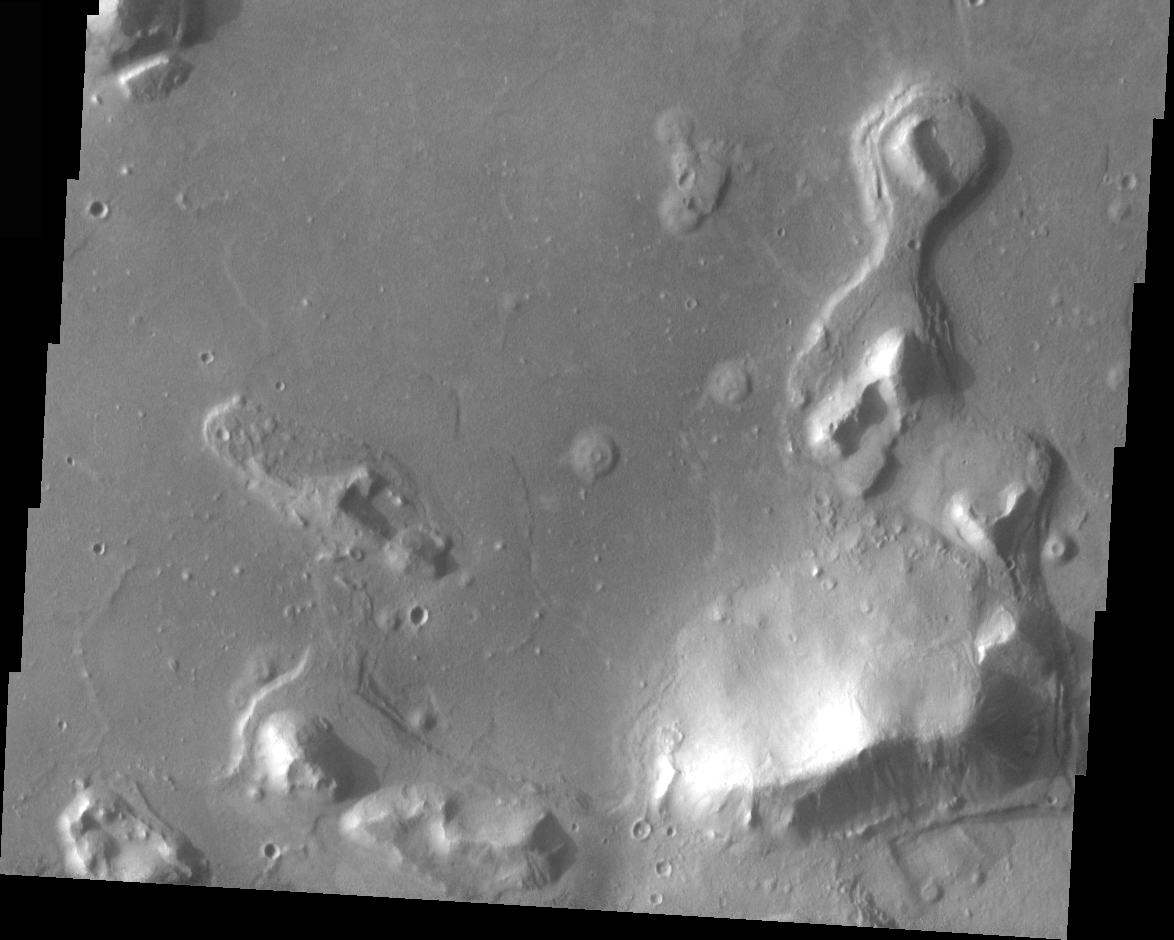

THEMIS Images as Art #50

Welcome to the second annual THEMIS ART MONTH. From Jan. 31 through March 4 we will be showcasing images for their aesthetic value, rather than their science content. Portions of these images resemble things in our everyday lives, from animals to letters of the alphabet. We hope you enjoy our fanciful look at Mars!

With this, we end our second annual art month. So that’s where that link from my bicycle chain got to…

Note: this THEMIS visual image has not been radiometrically nor geometrically calibrated for this preliminary release. An empirical correction has been performed to remove instrumental effects. A linear shift has been applied in the cross-track and down-track direction to approximate spacecraft and planetary motion. Fully calibrated and geometrically projected images will be released through the Planetary Data System in accordance with Project policies at a later time.

NASA’s Jet Propulsion Laboratory manages the 2001 Mars Odyssey mission for NASA’s Office of Space Science, Washington, D.C. The Thermal Emission Imaging System (THEMIS) was developed by Arizona State University, Tempe, in collaboration with Raytheon Santa Barbara Remote Sensing. The THEMIS investigation is led by Dr. Philip Christensen at Arizona State University. Lockheed Martin Astronautics, Denver, is the prime contractor for the Odyssey project, and developed and built the orbiter. Mission operations are conducted jointly from Lockheed Martin and from JPL, a division of the California Institute of Technology in Pasadena.

Credit: NASA/JPL/Arizona State University